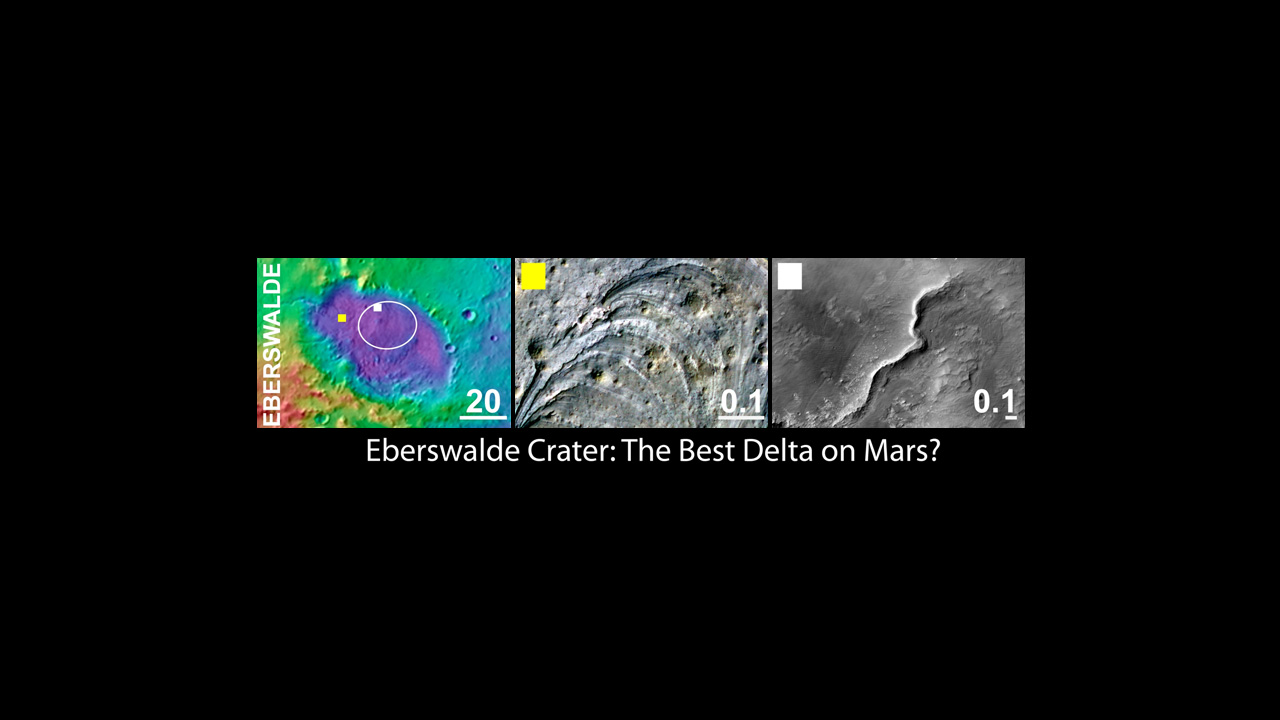

Eberswalde Crater, a Finalist Not Selected as Landing Site for Curiosity

An area inside Eberswalde crater was considered as a landing site for NASA’s Mars Science Laboratory mission. If Eberswalde had been selected, rather than Gale crater, the mission’s rover, Curiosity, would have been sent to land on the crater floor and probe an ancient river bed, and possible ancient lake bed, on the way to a large delta on the western wall of the crater.

The left panel shows the regional context of the Eberswalde target landing ellipse with colors representing the elevation of the surface features (purple lowest and red highest). The yellow box indicates the location of the feature shown in the center panel. The white box indicates the location of the feature shown in the right panel. The scale bars in each panel indicate distance in kilometers.

The middle panel shows an example of a high priority science target for exploration near the ellipse, and the right column shows science targets within the ellipse. Eberswalde and each of the three other finalist landing sites display a variety of very interesting targets for exploration within and outside of the proposed landing ellipse.

The images in the middle and right panels are from the High Resolution Imaging Science Experiment camera on NASA’s Mars Reconnaissance Orbiter. The University of Arizona, Tucson, operates the High Resolution Science Imaging Experiment. NASA’s Jet Propulsion Laboratory, Pasadena, Calif., manages the Mars Science Laboratory and Mars Reconnaissance Orbiter missions for NASA’s Science Mission Directorate.

Credit: NASA/JPL-Caltech/UA